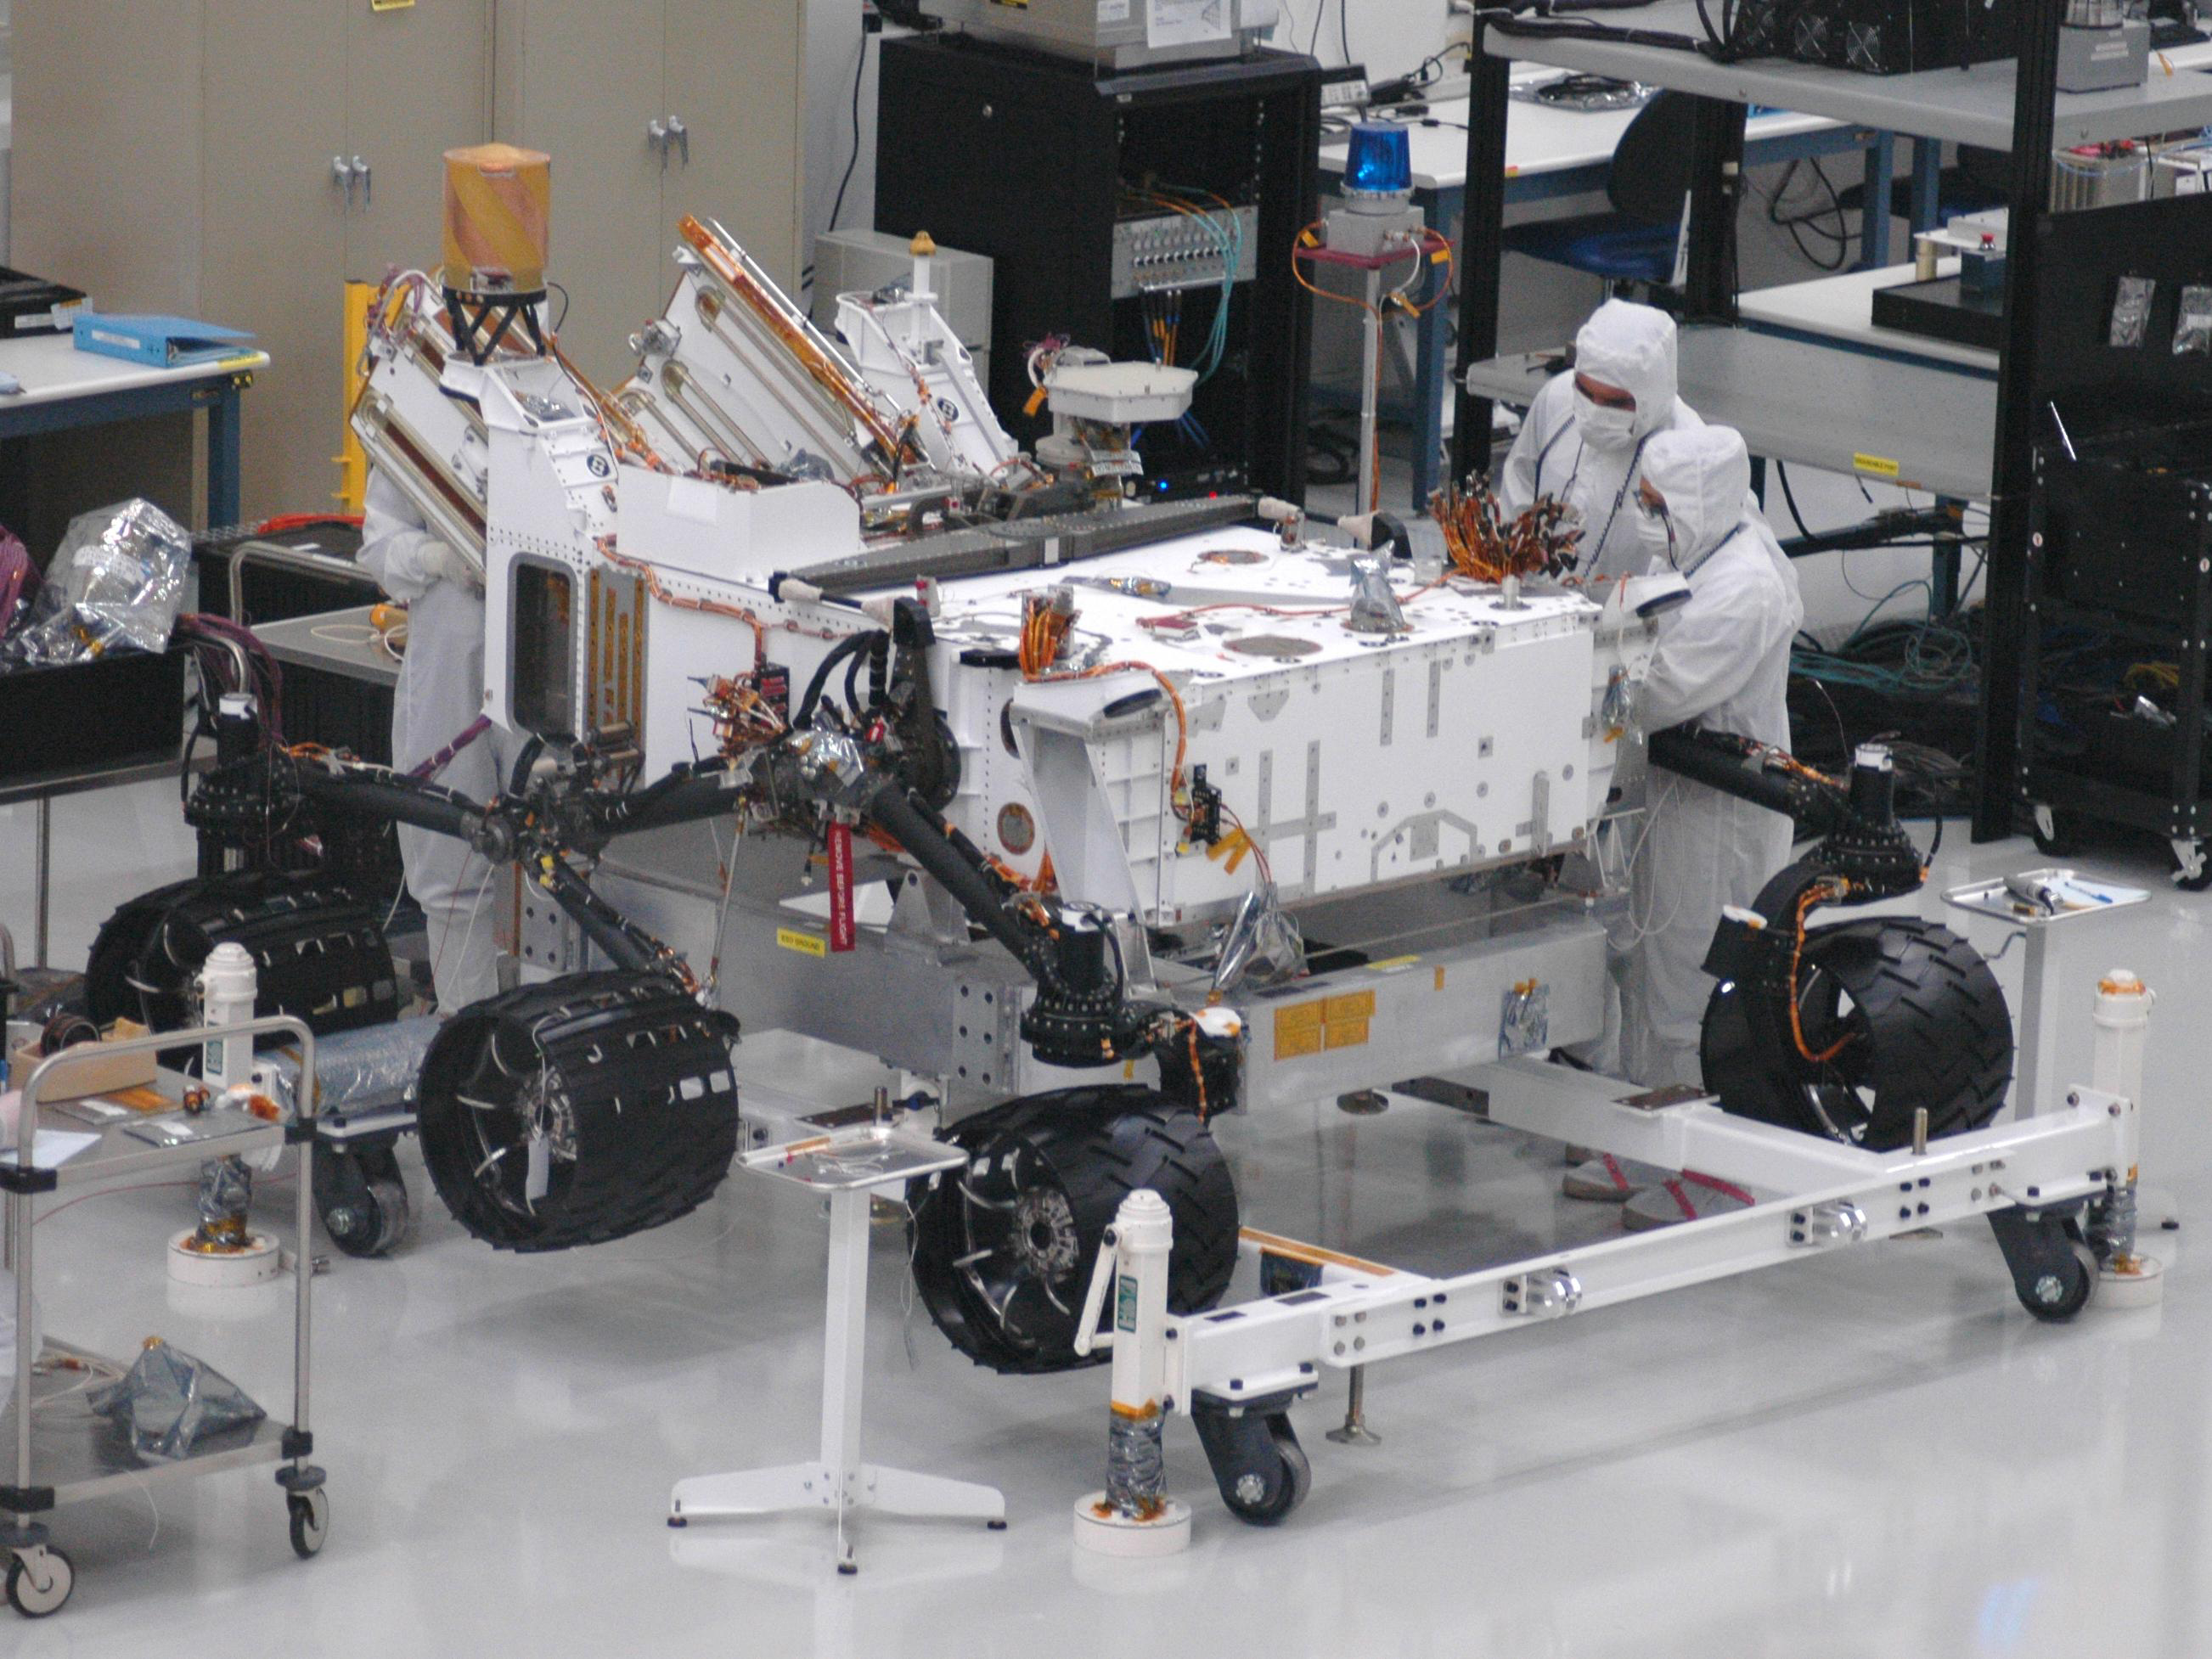

Mars rover Curiosity with Newly Installed Wheels

Mars rover Curiosity, the centerpiece of NASA’s Mars Science Laboratory mission, is coming together for extensive testing prior to its late 2011 launch. This image taken June 29, 2010, shows the rover with the mobility system — wheels and suspension — in place after installation on June 28 and 29.

Spacecraft engineers and technicians are assembling and testing the rover in a large clean room at NASA’s Jet Propulsion Laboratory, Pasadena, Calif.

Curiosity’s six-wheel mobility system, with a rocker-bogie suspension system, resembles the systems on earlier, smaller Mars rovers, but for Curiosity, the wheels will also serve as landing gear. Each wheel is half a meter (20 inches) in diameter.

Credit: NASA/JPL-Caltech